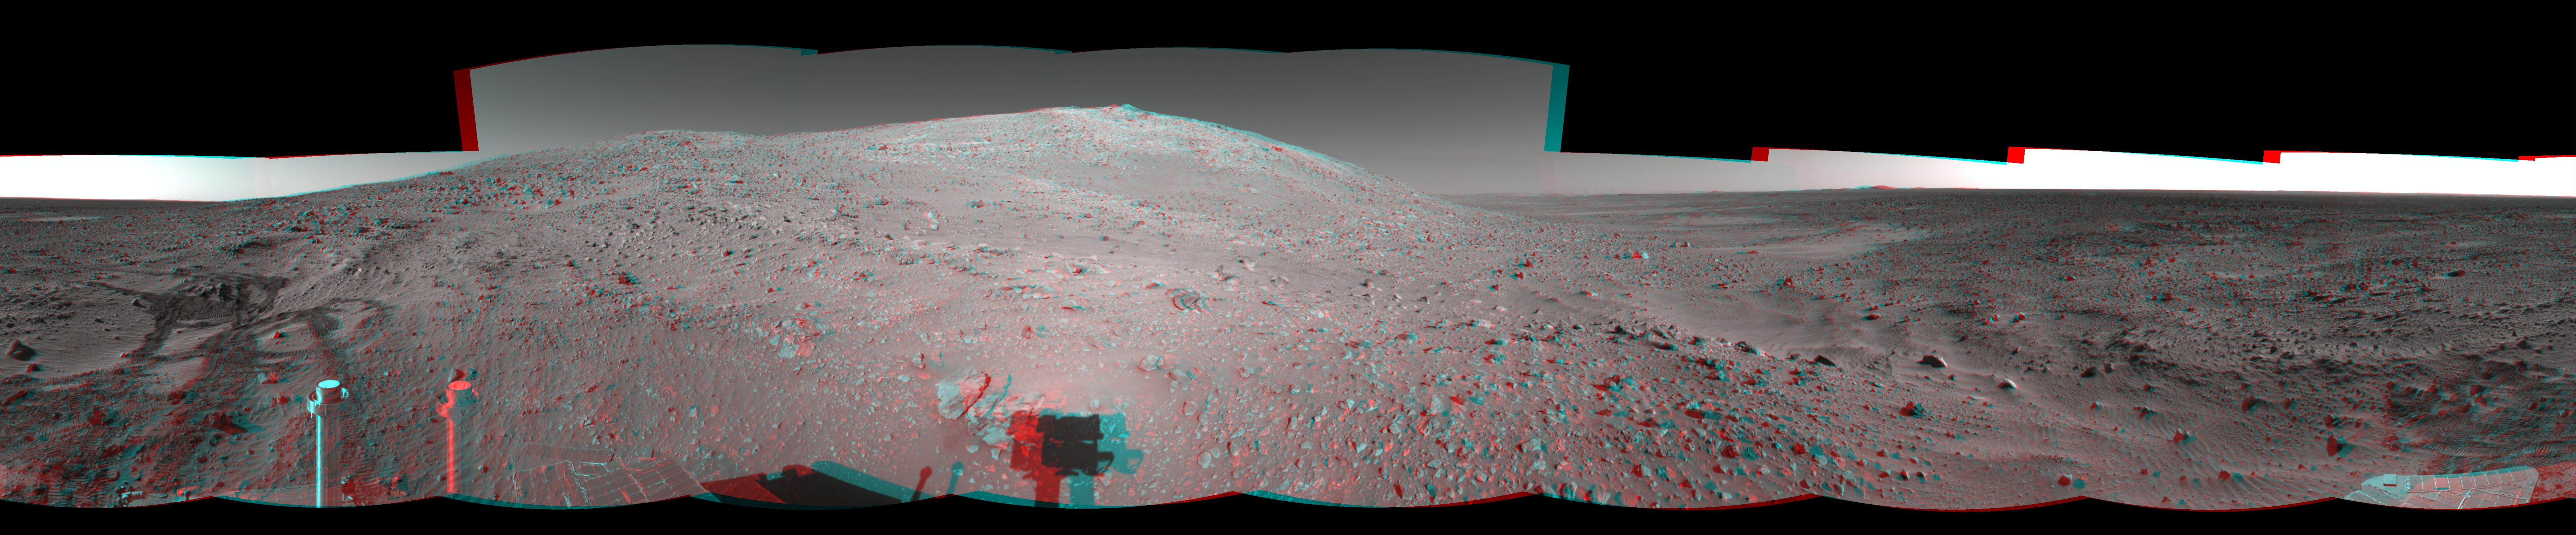

‘Columbia Hills’ at Last! (3-D)

NASA’s Mars Exploration Rover Spirit took the images that make up this 360-degree mosaic anaglyph with its navigation camera on sol 156 (June 11, 2004). The image, projected at a cylindrical perspective, highlights Spirit’s arrival at the base of the Columbia Hills. Since landing at Gusev crater, Spirit has put more than 3.4 kilometers (2.1 miles) on its odometer. Much of this can be attributed to the long drives the rover had to undertake to reach these interesting landforms.

See PIA06281 for left eye view and PIA06282 for right eye view of this 3-D cylindrical-perspective projection.

Credit: NASA/JPL